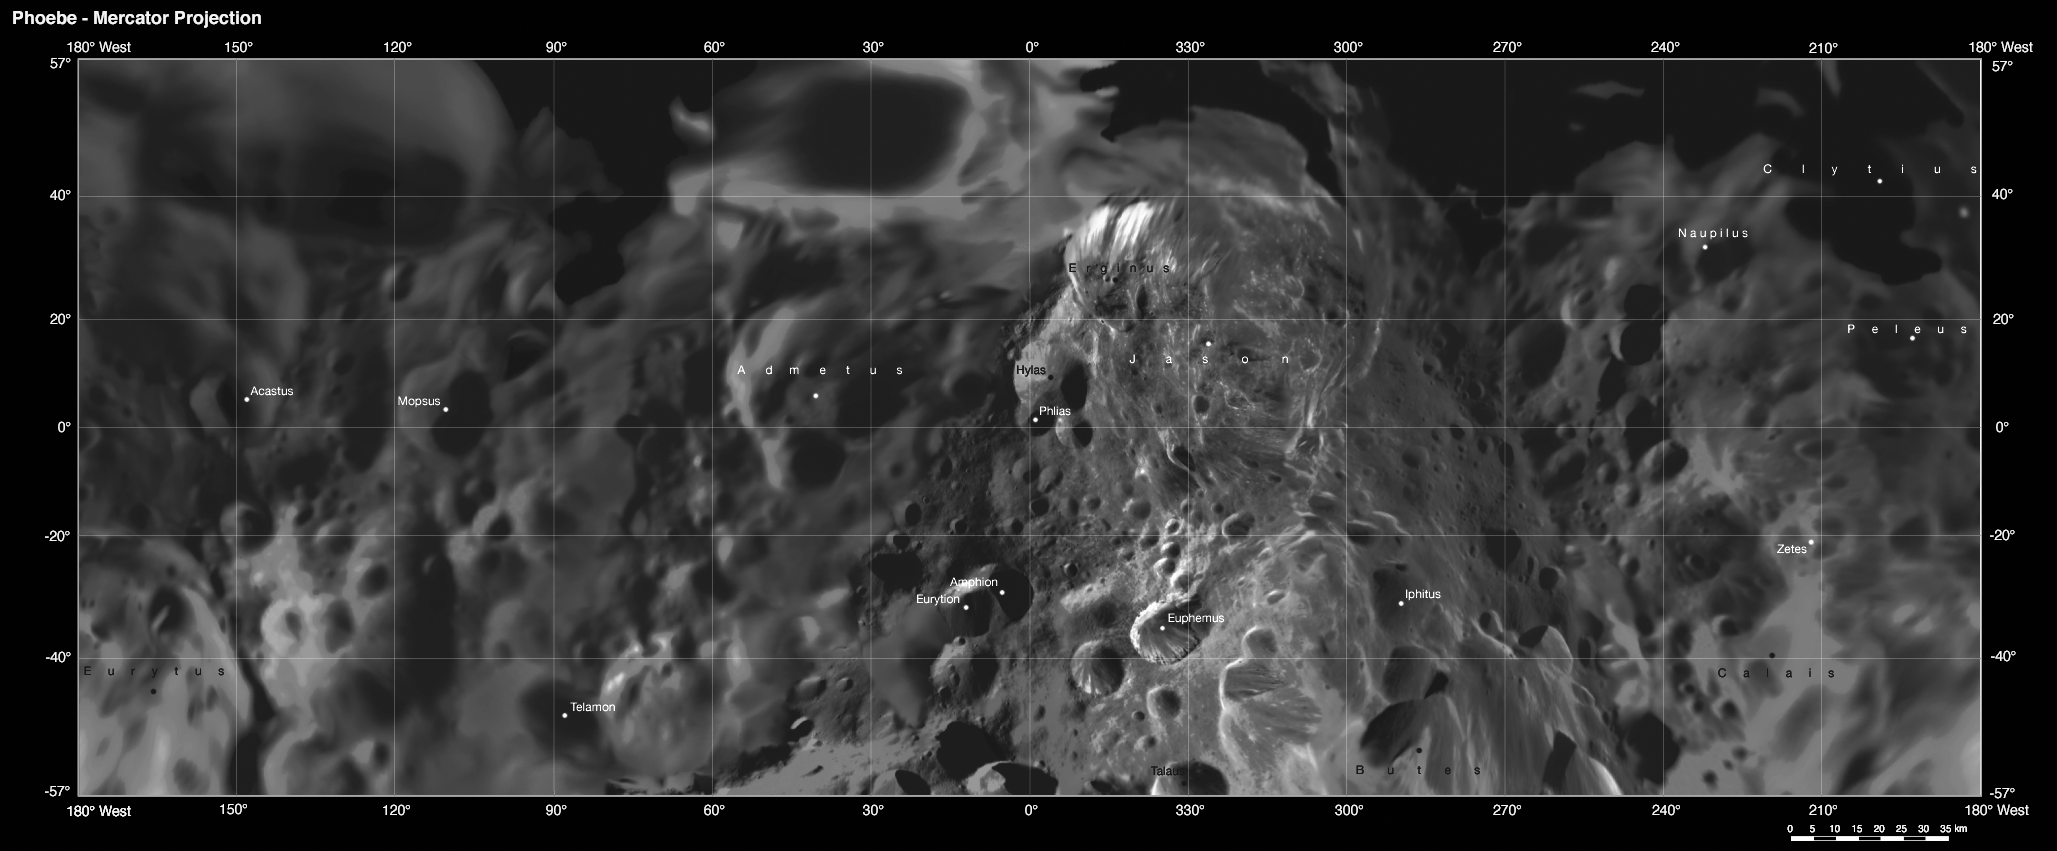

Phoebe: Cartographic Projections (Mercator Projection)

This map is part of a group release of Mercator and polar stereographic projections of Saturn’s moon Phoebe. A Mercator projection is a map that preserves directions on a body, but distorts sizes, especially near the poles. For the other maps, see PIA07796 and PIA07797.

This global digital map of Phoebe was created using data taken during the Cassini spacecraft’s close flyby of the small moon in June 2004.

The mosaic is projected into the Mercator projection within the latitude range of 57 degrees south to 57 degrees north latitude; the stereographic projections represent latitudes greater and lower than plus or minus 55 degrees. Thus, this map meets the standard scale of 1:1,000,000 recommended by the U.S. Geological Survey.

The projections are conformal, the quadrangles overlap and the scale of the poles was chosen such that the circumference of the stereographic projection is identical to the width of the Mercator projection.

The nomenclature (naming scheme) was proposed by the Cassini imaging team and has yet to be validated by the International Astronomical Union. Resolution of the digital mosaic is 233 meters (764 feet) per pixel, although the highest resolution images have resolutions of 70 meters (230 feet) per pixel.

The mean radius of Phoebe is 106.8 kilometers (66 miles).

See PIA07775 for a global mosaic of Phoebe in Equidistant projection. Equidistant projections preserve distances on a body, with some distortion of area and direction.

The Cassini-Huygens mission is a cooperative project of NASA, the European Space Agency and the Italian Space Agency. The Jet Propulsion Laboratory, a division of the California Institute of Technology in Pasadena, manages the mission for NASA’s Science Mission Directorate, Washington, D.C. The Cassini orbiter and its two onboard cameras were designed, developed and assembled at JPL. The imaging operations center is based at the Space Science Institute in Boulder, Colo.

Credit: NASA/JPL/Space Science Institute